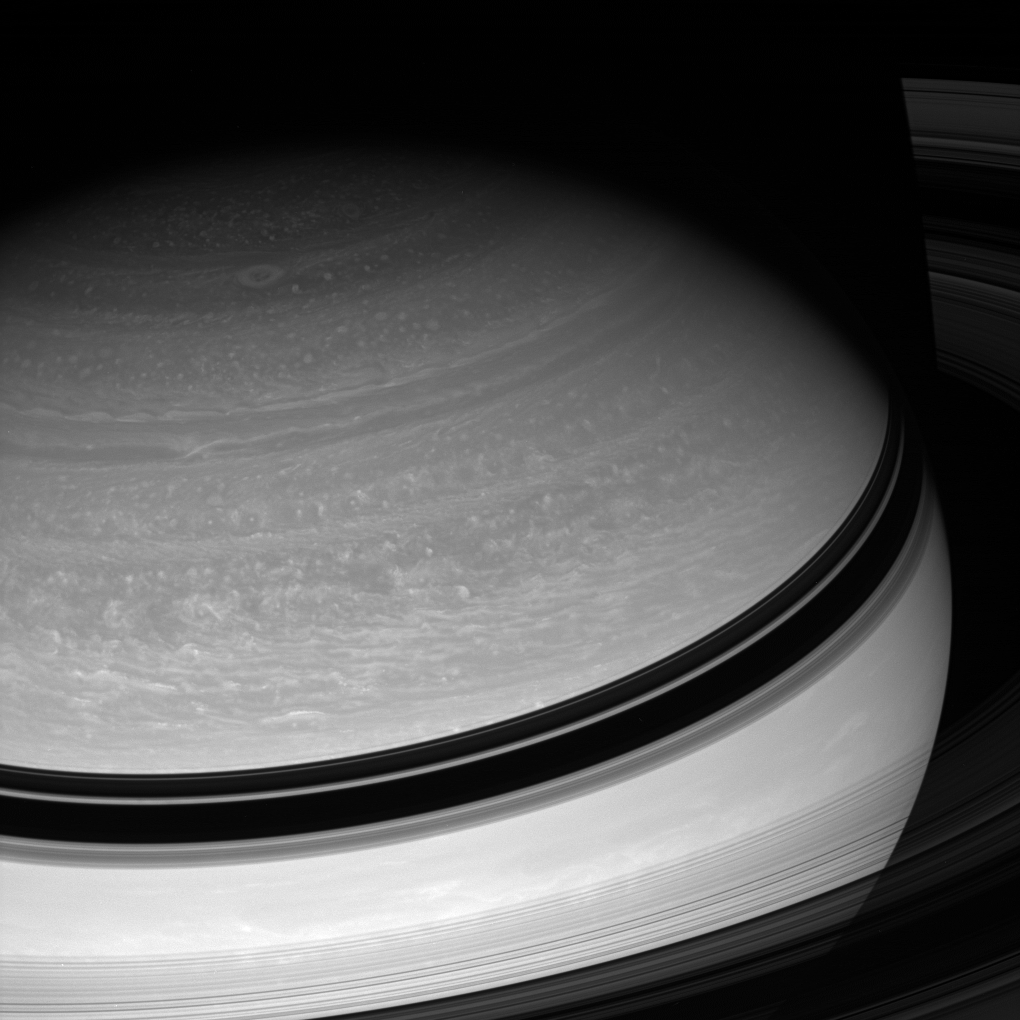

Following the Clouds

The Cassini spacecraft monitors the myriad cloud forms that drift in Saturn’s atmosphere, helping scientists gain a better understanding of how energy is transported around, and from within, the planet.

This view looks toward the unilluminated side of the rings from about 23 degrees above the ringplane. Saturn’s shadow hides the rings at top.

The image was taken with the Cassini spacecraft wide-angle camera on Feb. 25, 2008 using a spectral filter sensitive to wavelengths of infrared light centered at 752 nanometers. The view was obtained at a distance of approximately 1.6 million kilometers (1 million miles) from Saturn. Image scale is 94 kilometers (58 miles) per pixel.

The Cassini-Huygens mission is a cooperative project of NASA, the European Space Agency and the Italian Space Agency. The Jet Propulsion Laboratory, a division of the California Institute of Technology in Pasadena, manages the mission for NASA’s Science Mission Directorate, Washington, D.C. The Cassini orbiter and its two onboard cameras were designed, developed and assembled at JPL. The imaging operations center is based at the Space Science Institute in Boulder, Colo.

Credit: NASA/JPL/Space Science Institute